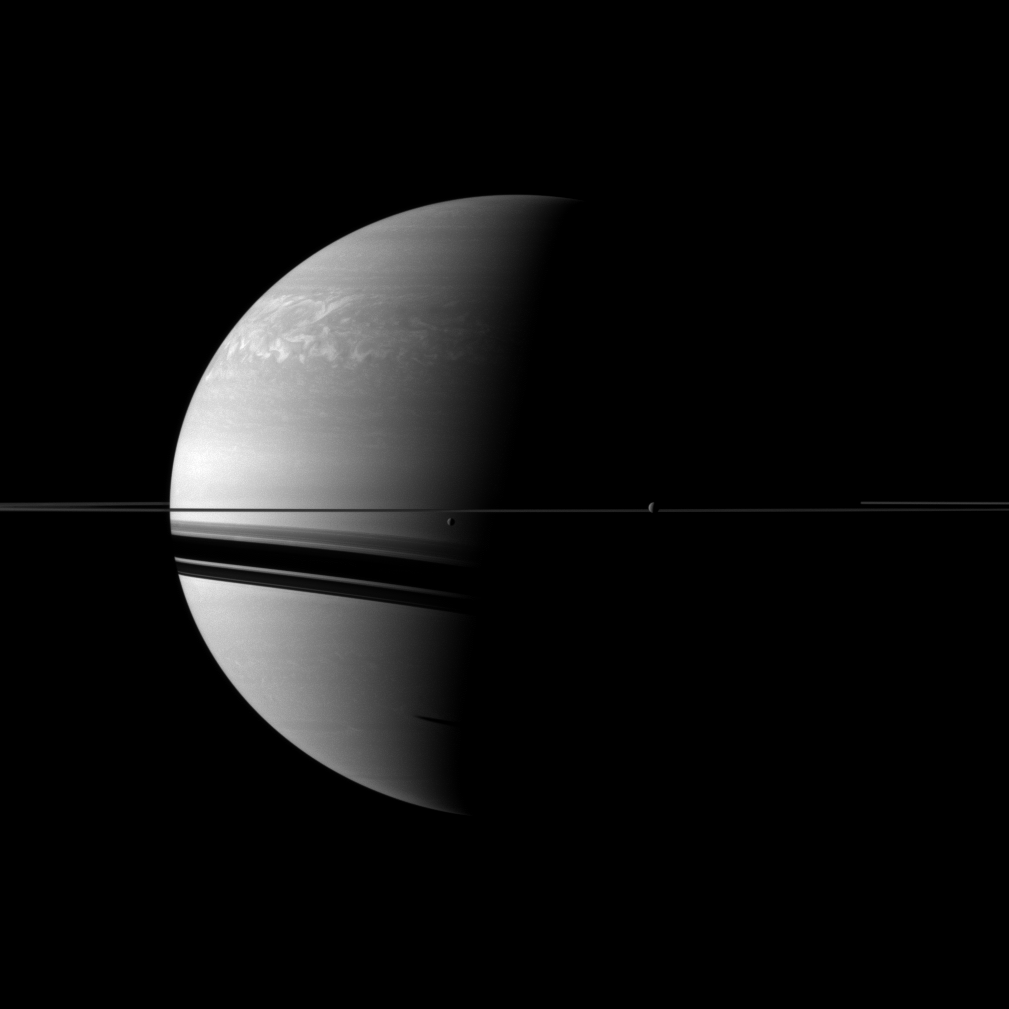

Dwarfed by Gas Giant

Two moons, Rhea and Dione, join the planet and its rings in this view from the Cassini spacecraft. Rhea and Dione are respectively the second and fourth largest moons of Saturn, but they are tiny compared to the planet.

Dione (1,123 kilometers, or 698 miles across) is near the center of the image. Rhea (1,528 kilometers, or 949 miles across) is on the right. The shadow cast by a third moon, Tethys, is also visible near the bottom of the image, south of the shadows cast by the planet’s rings and near the terminator between light and dark. Tethys is not shown here. Part of the large storm that has been churning through the northern atmosphere for months can be seen in the top left of the image.

This view looks toward the northern, sunlit side of the rings from just above the ringplane.

The image was taken with the Cassini spacecraft wide-angle camera on March 11, 2011 using a spectral filter sensitive to wavelengths of near-infrared light centered at 752 nanometers. The view was obtained at a distance of approximately 2.9 million kilometers (1.8 million miles) from Saturn and at a Sun-Saturn-spacecraft, or phase, angle of 94 degrees. Image scale is 172 kilometers (107 miles) per pixel on Saturn.

The Cassini-Huygens mission is a cooperative project of NASA, the European Space Agency and the Italian Space Agency. The Jet Propulsion Laboratory, a division of the California Institute of Technology in Pasadena, manages the mission for NASA’s Science Mission Directorate, Washington, D.C. The Cassini orbiter and its two onboard cameras were designed, developed and assembled at JPL. The imaging operations center is based at the Space Science Institute in Boulder, Colo.

Credit: NASA/JPL/Space Science Institute